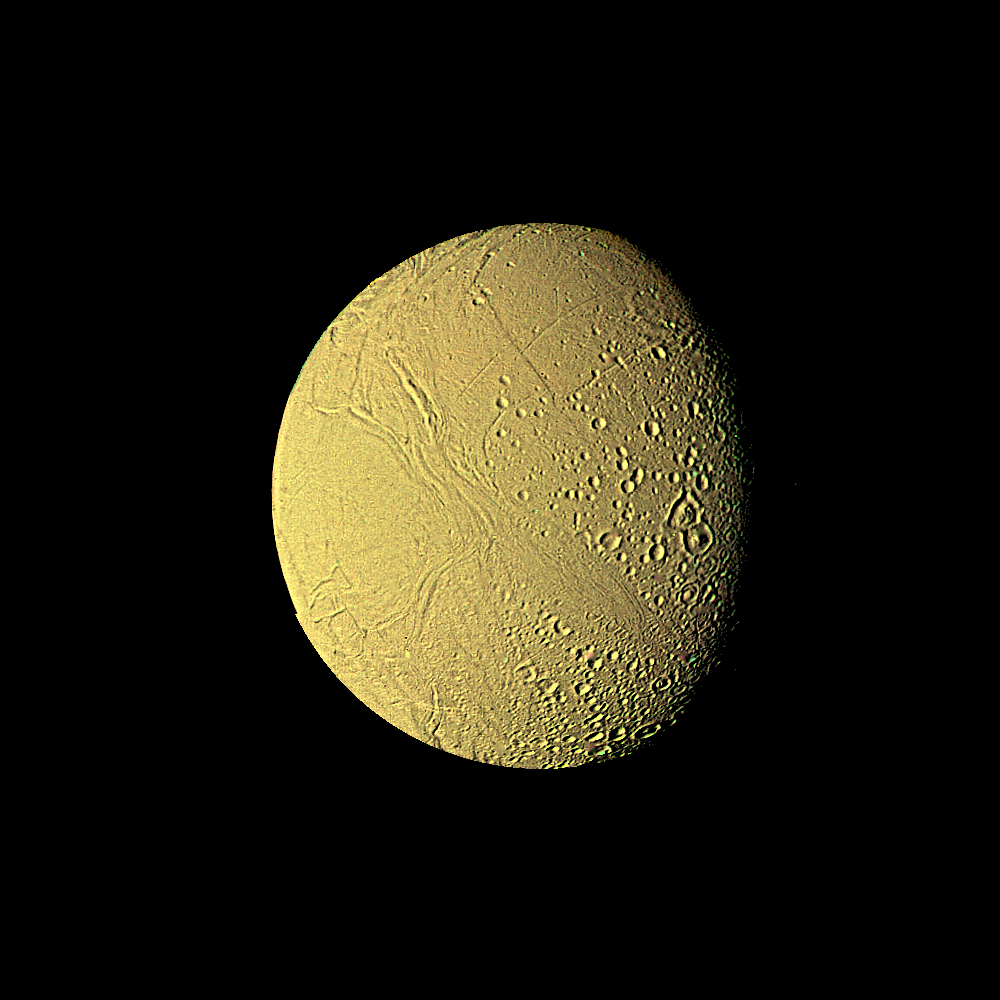

The Saturnian Moon Enceladus

This high-resolution image of Enceladus was made from several images obtained Aug. 25, 1981, by Voyager 2 from a range of 119,000 kilometers (74,000 miles). It shows further surface detail on this Saturnian moon. Enceladus is seen to resemble Jupiter’s moon Ganymede, which is, however, about 10 times larger. Faintly visible here in light reflected from Saturn is the hemisphere turned away from the sun. The Voyager project is managed for NASA by the Jet Propulsion Laboratory, Pasadena, Calif.

Credit: NASA/JPL